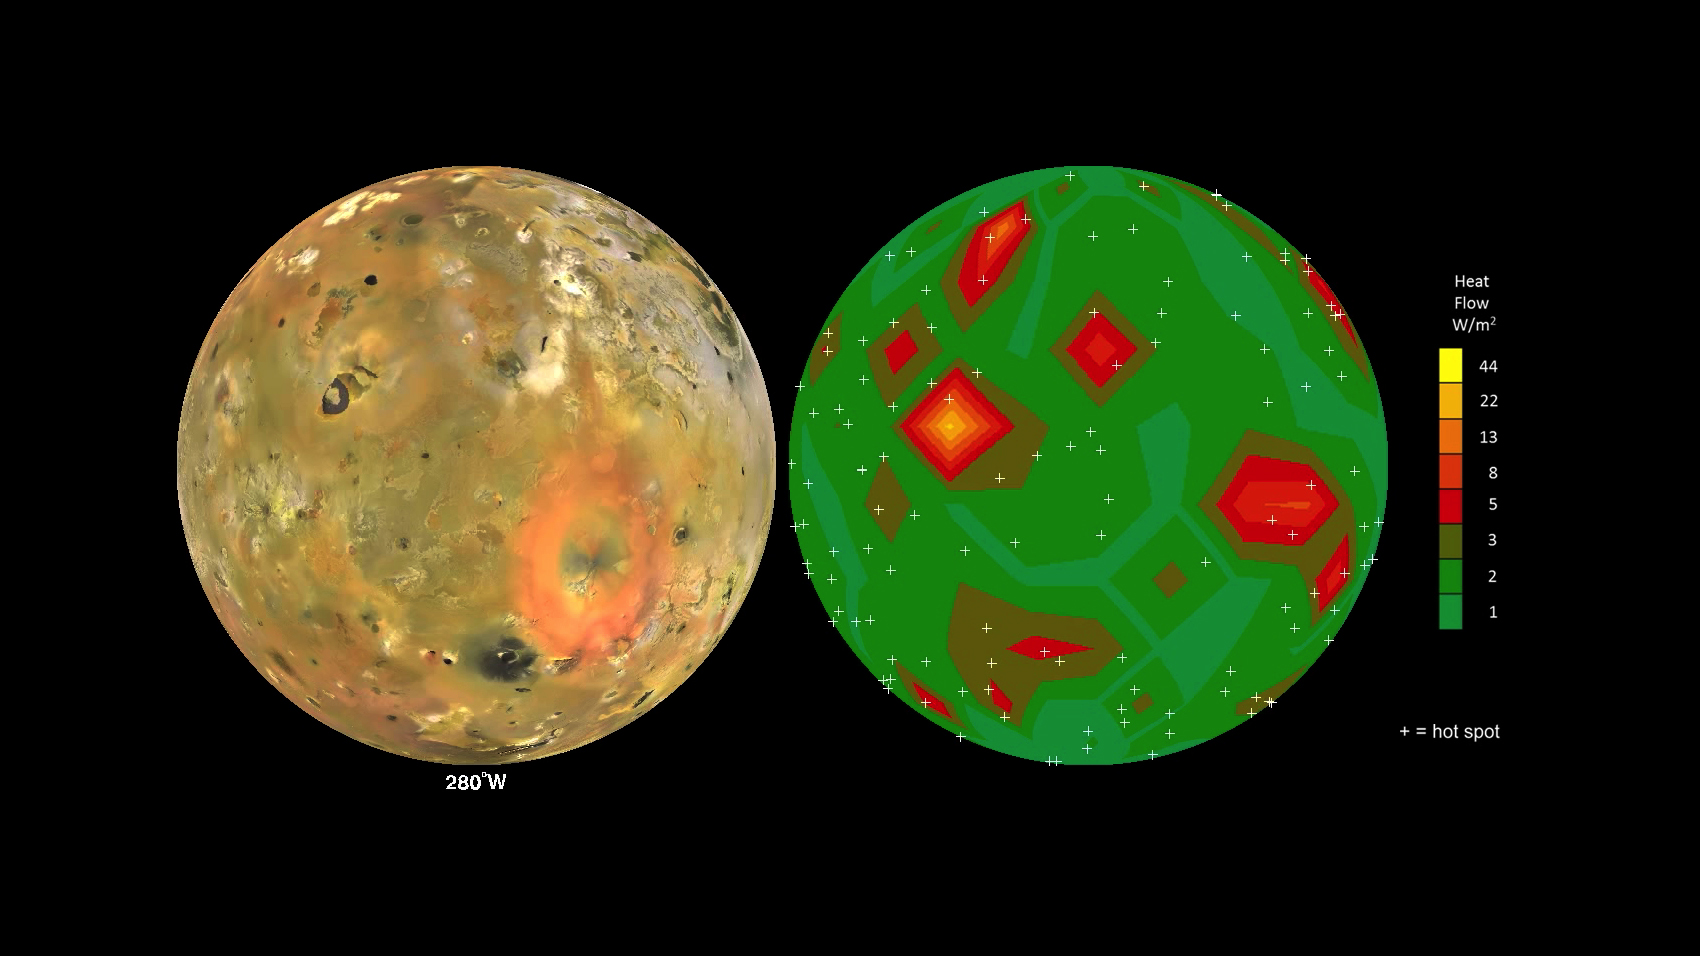

Map of Io’s Volcanic Heat Flow

This animation shows Jupiter’s volcanic moon Io as seen by NASA’s Voyager and Galileo spacecraft (at left) and the pattern of heat flow from 242 active volcanoes (at right). The red and yellow areas are places where local heat flow is greatest — the result of magma erupting from Io’s molten interior onto the surface.

The map is the result of analyzing decades of observations from spacecraft and ground-based telescopes. It shows Io’s usual volcanic thermal emission, excluding the occasional massive but transient “outburst” eruption; in other words, this is what Io looks like most of the time.

This heat flow map will be used to test models of interior heating. The map shows that areas of enhanced volcanic heat flow are not necessarily correlated with the number of volcanoes in a particular region and are poorly correlated with expected patterns of heat flow from current models of tidal heating — something that is yet to be explained.

This research is published in association with a 2015 paper in the journal Icarus by A. Davies et al., titled “Map of Io’s Volcanic Heat Flow,” (http://dx.doi.org/10.1016/j.icarus.2015.08.003.)

The work was funded by NASA’s Outer Planets Research and Planetary Geology and Geophysics Programs. The Jet Propulsion Laboratory, Pasadena, California, is managed for NASA by the California Institute of Technology.

Credit: NASA/JPL-Caltech/Bear Fight Institute